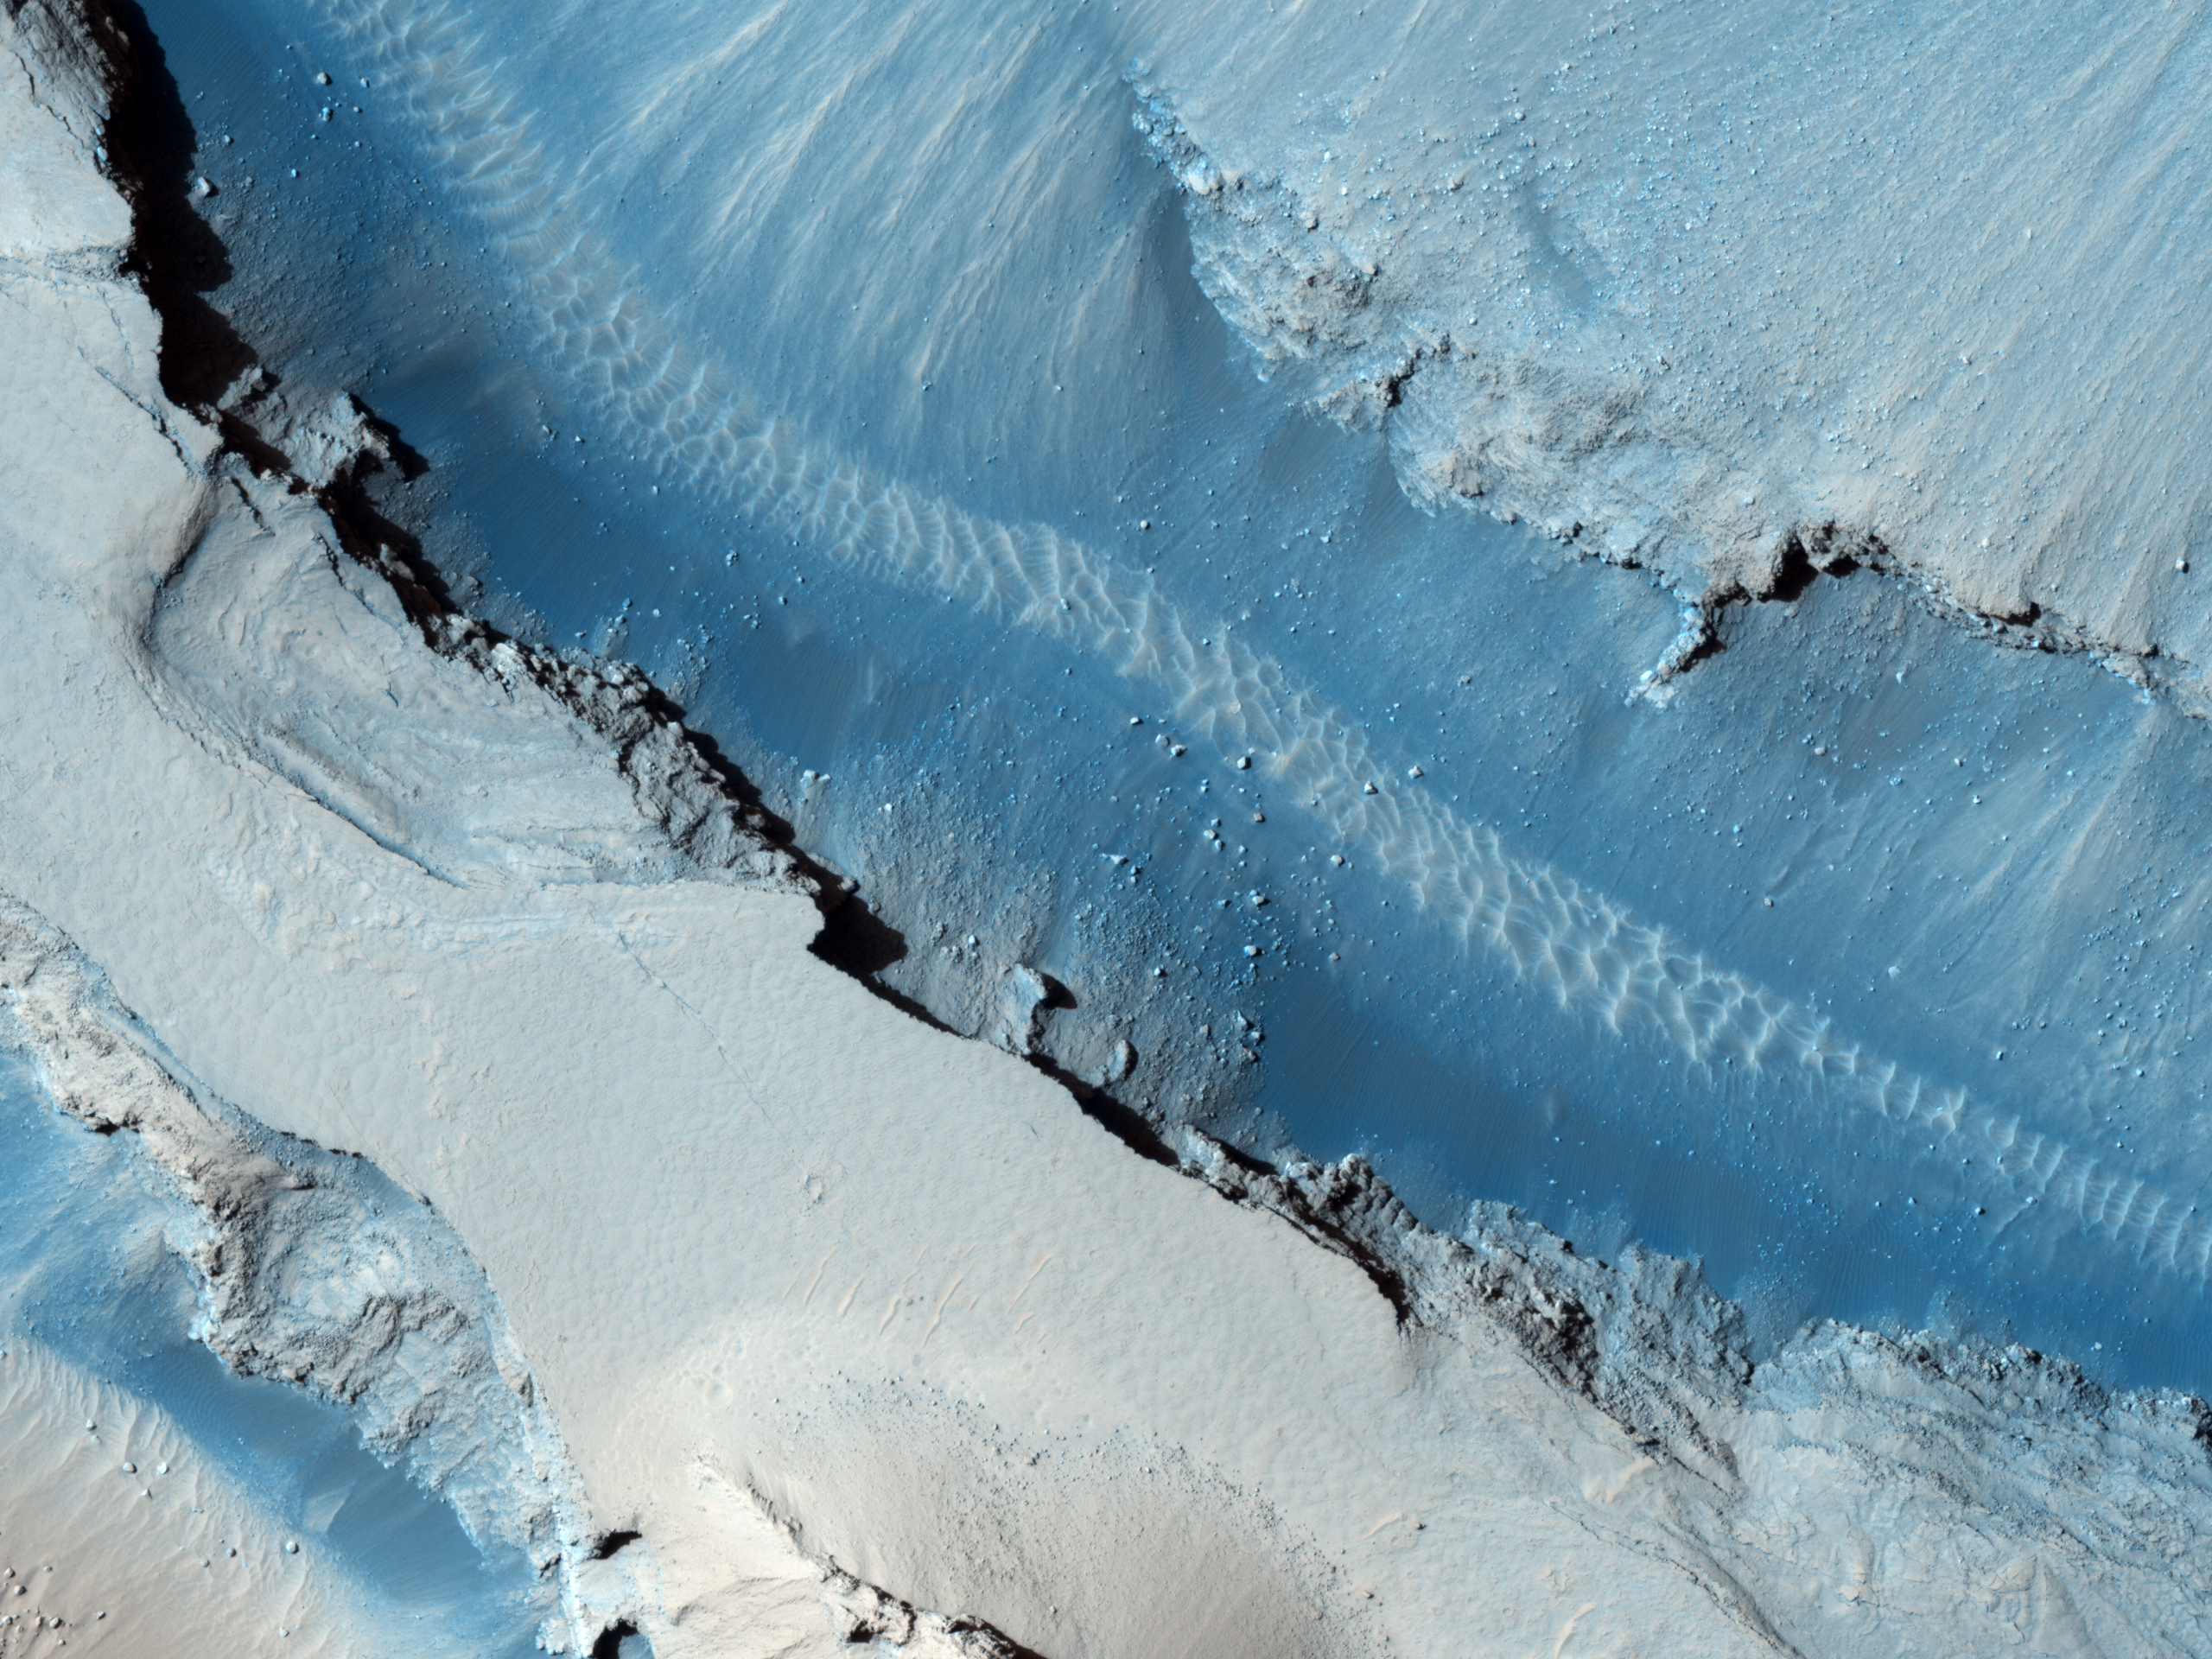

Cerberus Fossae East of the Head of Athabasca Valles

This image shows part of Cerberus Fossae, a long system of extensional (normal) faults arranged in trough-bounding (graben-bounding) pairs. Cerberus Fossae served as the source of a large volcanic eruption that draped Athabasca Valles in lava.

Large boulders that have been dislodged from the graben walls are visible on the floor of Cerberus Fossae. The first subimage shows an example of an approximately 6 meter (20 feet) boulder that left a distinct track as it moved downhill. Although this track is quite clear, ripples inside the track are discernible, indicating that enough time has passed for wind activity to rework loose material into the form of ripples. With close examination of this observation, one can see many boulder tracks, some with ripples and some without ripples.

Wind streaks emanating from impact craters are visible on the plains surrounding Cerberus Fossae. The second subimage shows a false color image of an approximately 33 meters (108 feet) impact crater. Material on the crater floor (blue in the color image) is being moved by the wind out of the crater and across the plains. The wind streaks in this observation indicate that the predominant wind direction in this region is from East to West.

The University of Arizona, Tucson, operates the HiRISE camera, which was built by Ball Aerospace & Technologies Corp., Boulder, Colo. NASA’s Jet Propulsion Laboratory, a division of the California Institute of Technology, Pasadena, manages the Mars Reconnaissance Orbiter for the NASA Science Mission Directorate, Washington. Lockheed Martin Space Systems, Denver, is the spacecraft development and integration contractor for the project and built the spacecraft.

Credit: NASA/JPL-Caltech/University of Arizona